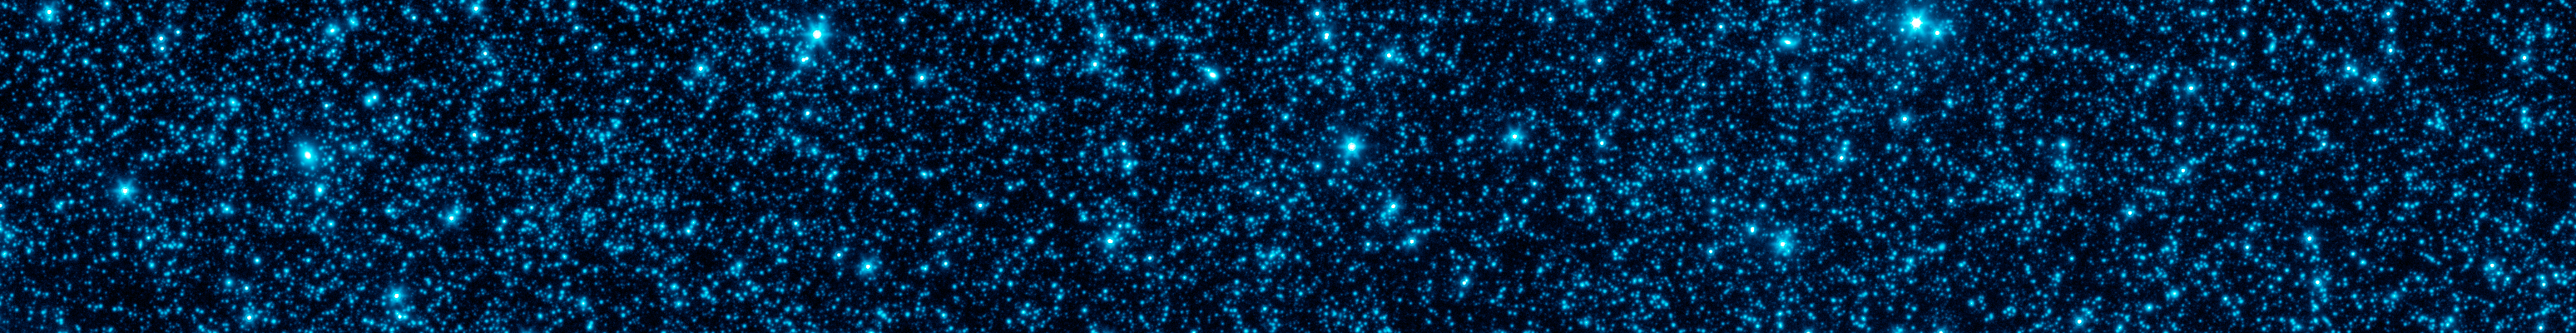

Sensitive Observations of the Distant Universe

Astronomers have uncovered the patterns of light that appear to be from the first stars and galaxies that formed in the universe, hidden within a strip of sky observed by NASAs Spitzer Space Telescope.

This panel shows Spitzers typical infrared view of this patch, including foreground stars and a confusion of fainter galaxies, at a wavelength of 4.5 microns. Additional processing of this image reveals faint structures in the background that match just what we would expect for the patterns of clusters for the first galaxies formed in the universe. Even though any particular early galaxy would be too faint to see individually, this technique allows astronomers to better understand what things were like shortly after the Big Bang.

Credit: NASA/JPL-Caltech/GSFC